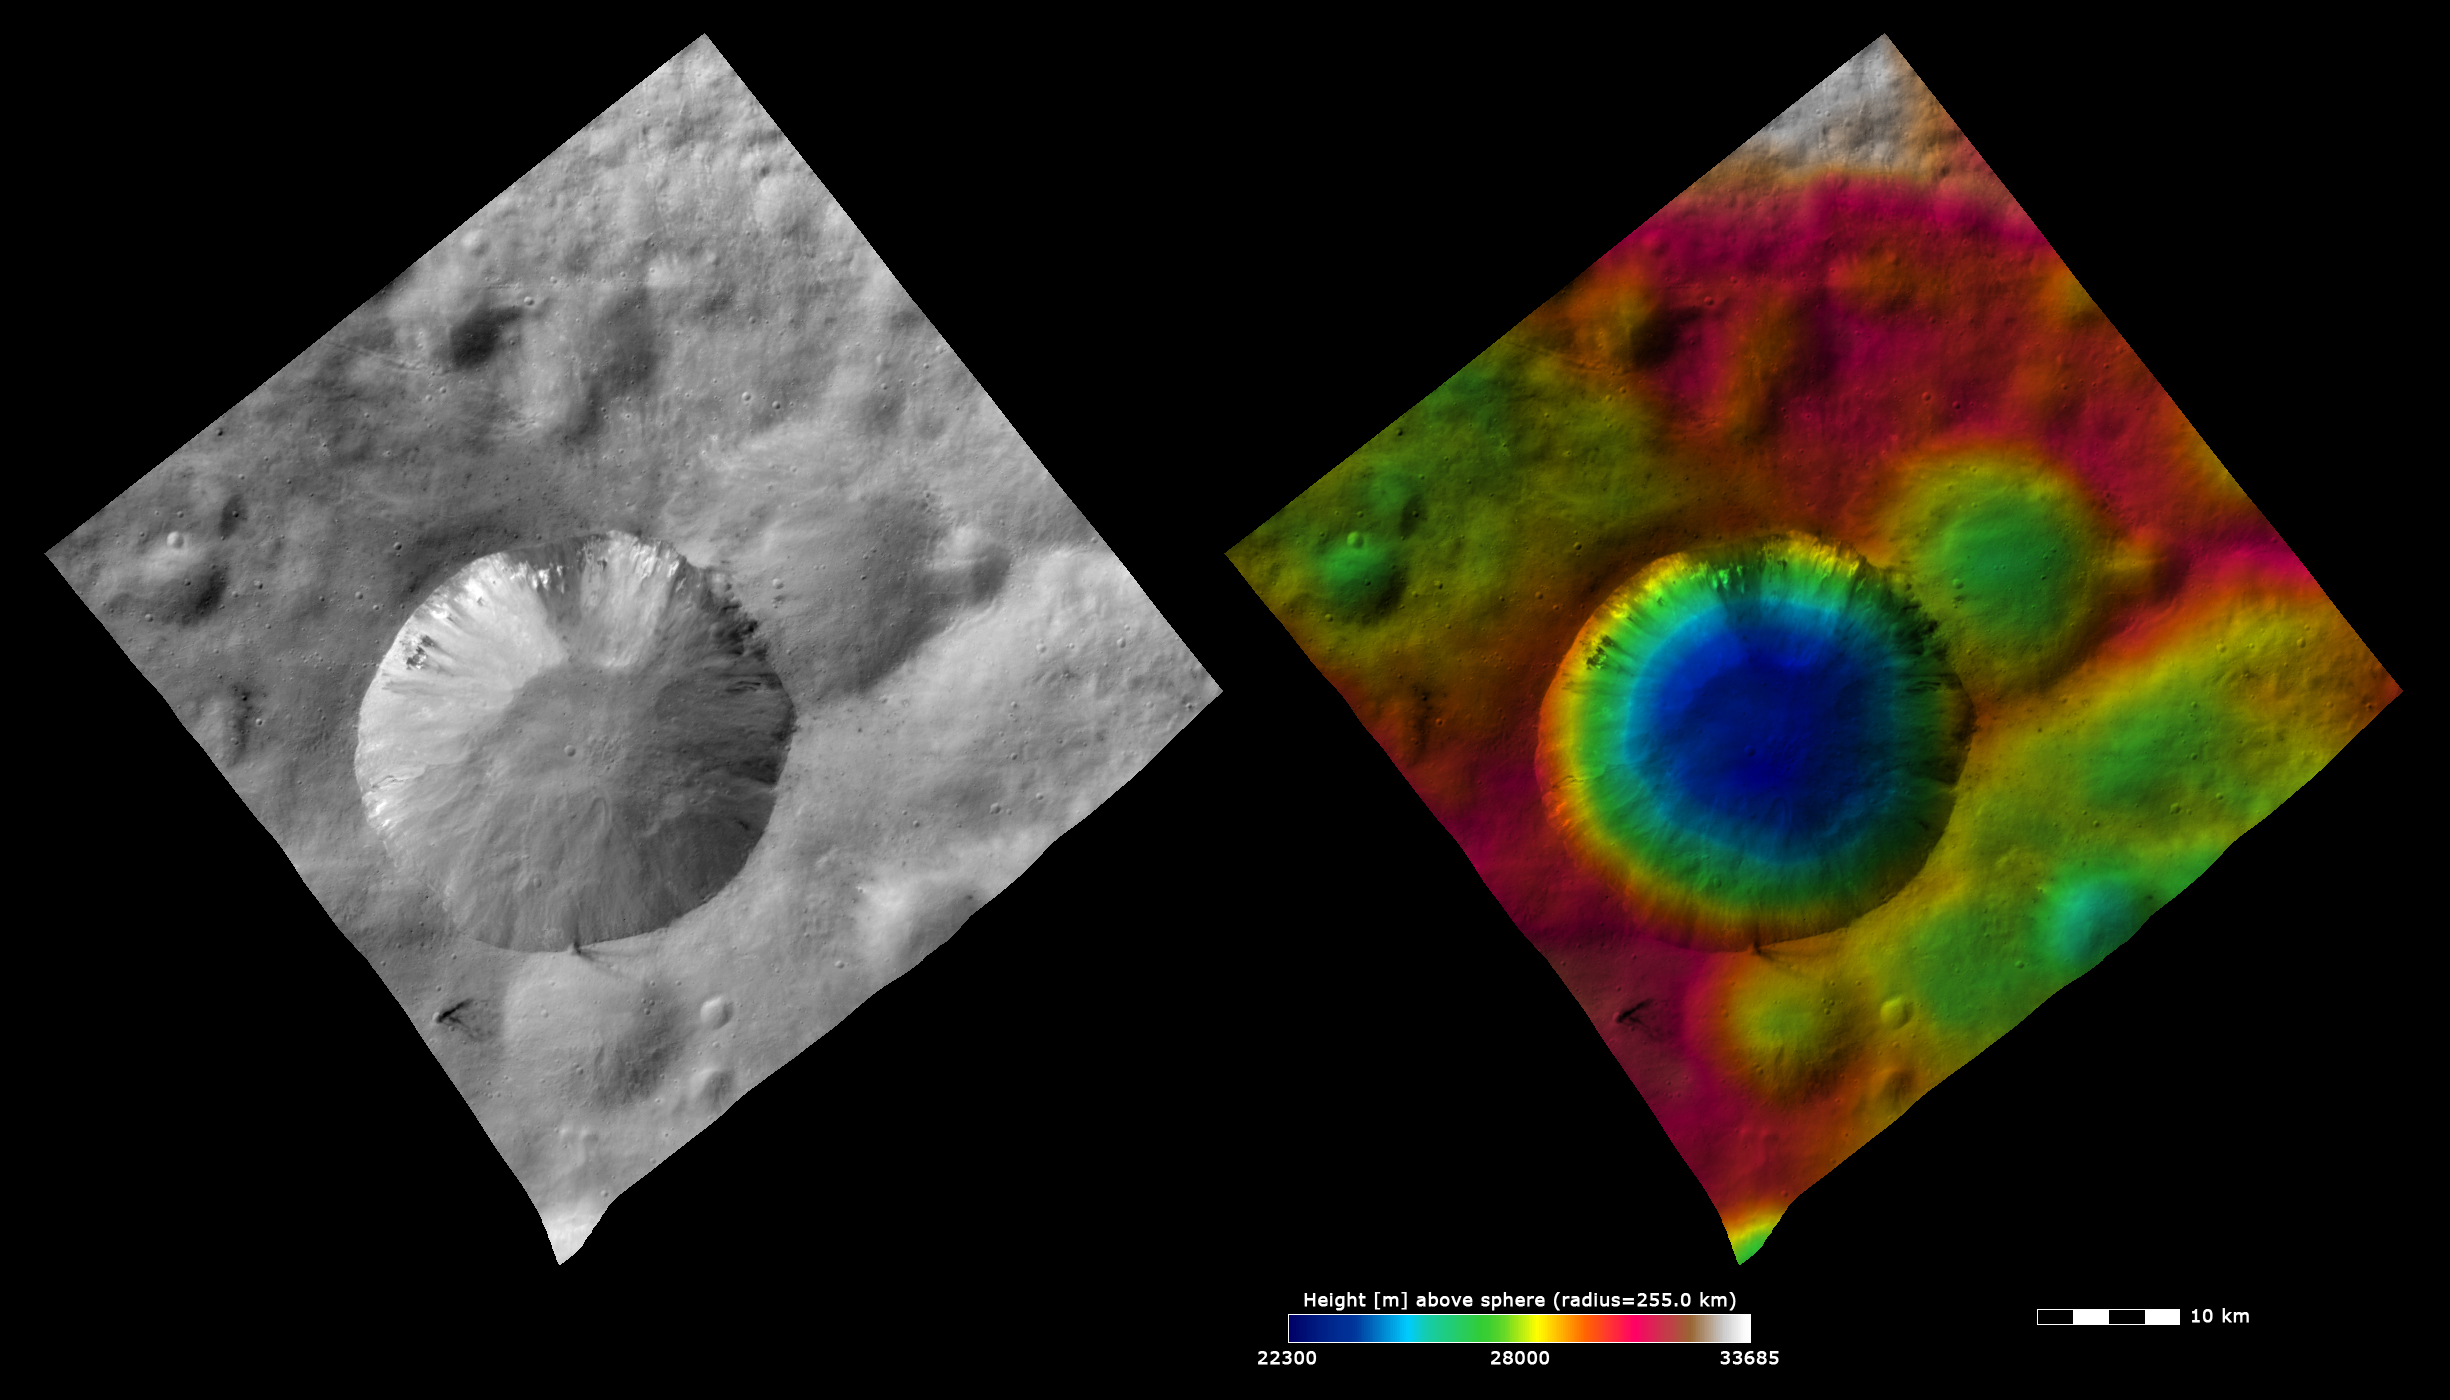

Topography and Albedo Image of Numisia Crater

These Dawn FC (framing camera) images show the ~20km diameter Numisia crater, after which Numisia quadrangle is named. The left image is an albedo image, which is taken directly through the clear filter of the FC. Such an image shows the albedo (e.g. brightness/darkness) of the surface. The right image uses the same albedo image as its base but then a color-coded height representation of the topography is overlain onto it. The topography is calculated from a set of images that were observed from different viewing directions, allowing stereo reconstruction. The various colors correspond to the height of the area. The white area at the top of the image is the highest area and the blue area in the center of Numisia crater is the lowest area. The color-coded height image shows that Numisia crater impacted a relatively high (colored red) area and that Numisia crater is reasonably deep with steep sides. A smaller, more degraded impact crater, underneath Numisia crater to the right, is more clearly visible in the color-coded height image than in the albedo image. In the albedo image both dark and bright material is seen cropping out of and slumping down into Numisia crater.

These images are located in Vesta’s Numisia quadrangle and the center latitude and longitude of the image is 5.9°S, 248.2°E. NASA’s Dawn spacecraft obtained this image with its framing camera on October 21st 2011. This image was taken through the camera’s clear filter. The distance to the surface of Vesta is 700 km and the image has a resolution of about 70 meters per pixel. This image was acquired during the HAMO (High Altitude Mapping Orbit) phase of the mission. The images are lambert-azimuthal map projected.

The Dawn mission to Vesta and Ceres is managed by NASA’s Jet Propulsion Laboratory, a division of the California Institute of Technology in Pasadena, for NASA’s Science Mission Directorate, Washington D.C. UCLA is responsible for overall Dawn mission science. The Dawn framing cameras have been developed and built under the leadership of the Max Planck Institute for Solar System Research, Katlenburg-Lindau, Germany, with significant contributions by DLR German Aerospace Center, Institute of Planetary Research, Berlin, and in coordination with the Institute of Computer and Communication Network Engineering, Braunschweig. The Framing Camera project is funded by the Max Planck Society, DLR, and NASA/JPL.

Credit: NASA/JPL-Caltech/UCLA/MPS/DLR/IDA